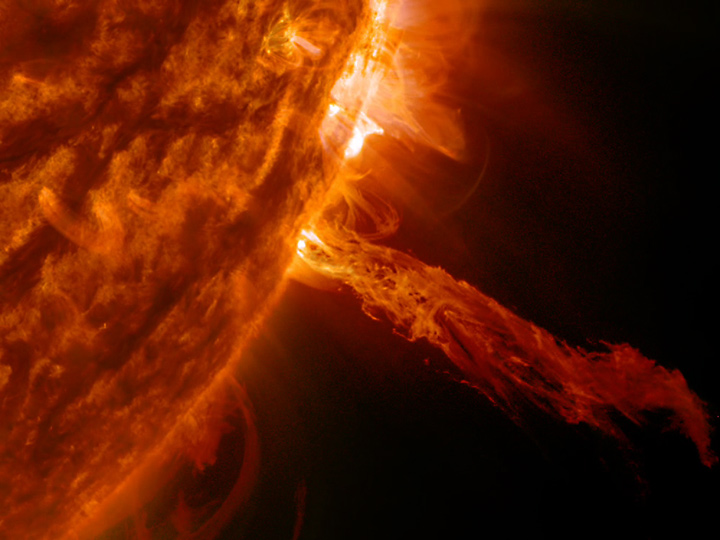

Spurting Plasma

A stream of plasma burst out from the sun, but since it lacked enough force to break away, most of it fell back into the sun (May 27, 2014). This eruption was minor and such events occur almost every day on the sun and suggest the kind of dynamic activity being driven by powerful magnetic forces near the sun's surface.

Credit: NASA/Goddard/Solar Dynamics Observatory